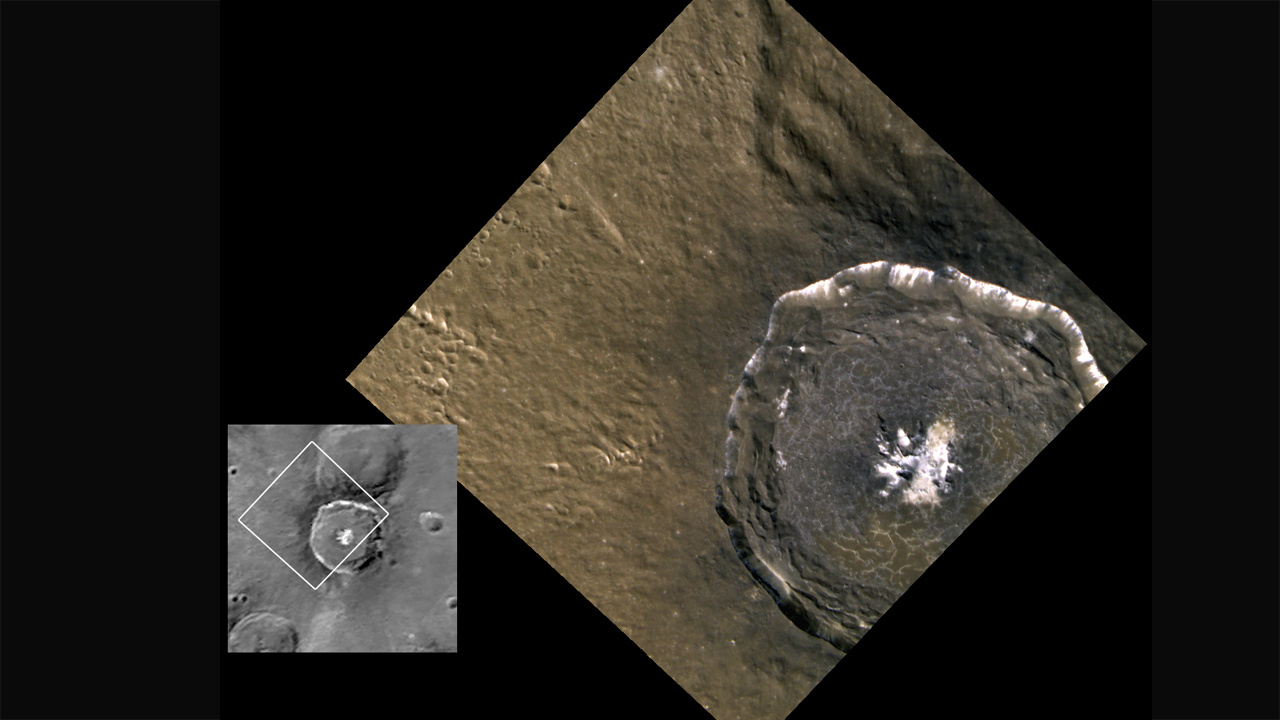

Targeted Color Imaging: Degas Crater

This spectacular view of the crater Degas was obtained as a high-resolution targeted observation (90 m/pixel). Impact melt coats its floor, and as the melt cooled and shrank, it formed the cracks observed across the crater. For context, Mariner 10’s view of Degas is shown at left. Degas is 52 km in diameter and is centered at 37.1° N, 232.8° E.

The MESSENGER spacecraft is the first ever to orbit the planet Mercury, and the spacecraft’s seven scientific instruments and radio science investigation are unraveling the history and evolution of the Solar System’s innermost planet. Visit the Why Mercury? section of this website to learn more about the key science questions that the MESSENGER mission is addressing.

Date Presented: June 16, 2011, at a NASA press conference
Instrument: Wide Angle Camera (WAC) of the Mercury Dual Imaging System (MDIS)

These images are from MESSENGER, a NASA Discovery mission to conduct the first orbital study of the innermost planet, Mercury. For information regarding the use of images, see the MESSENGER image use policy.

Credit: NASA/Johns Hopkins University Applied Physics Laboratory/Carnegie Institution of Washington